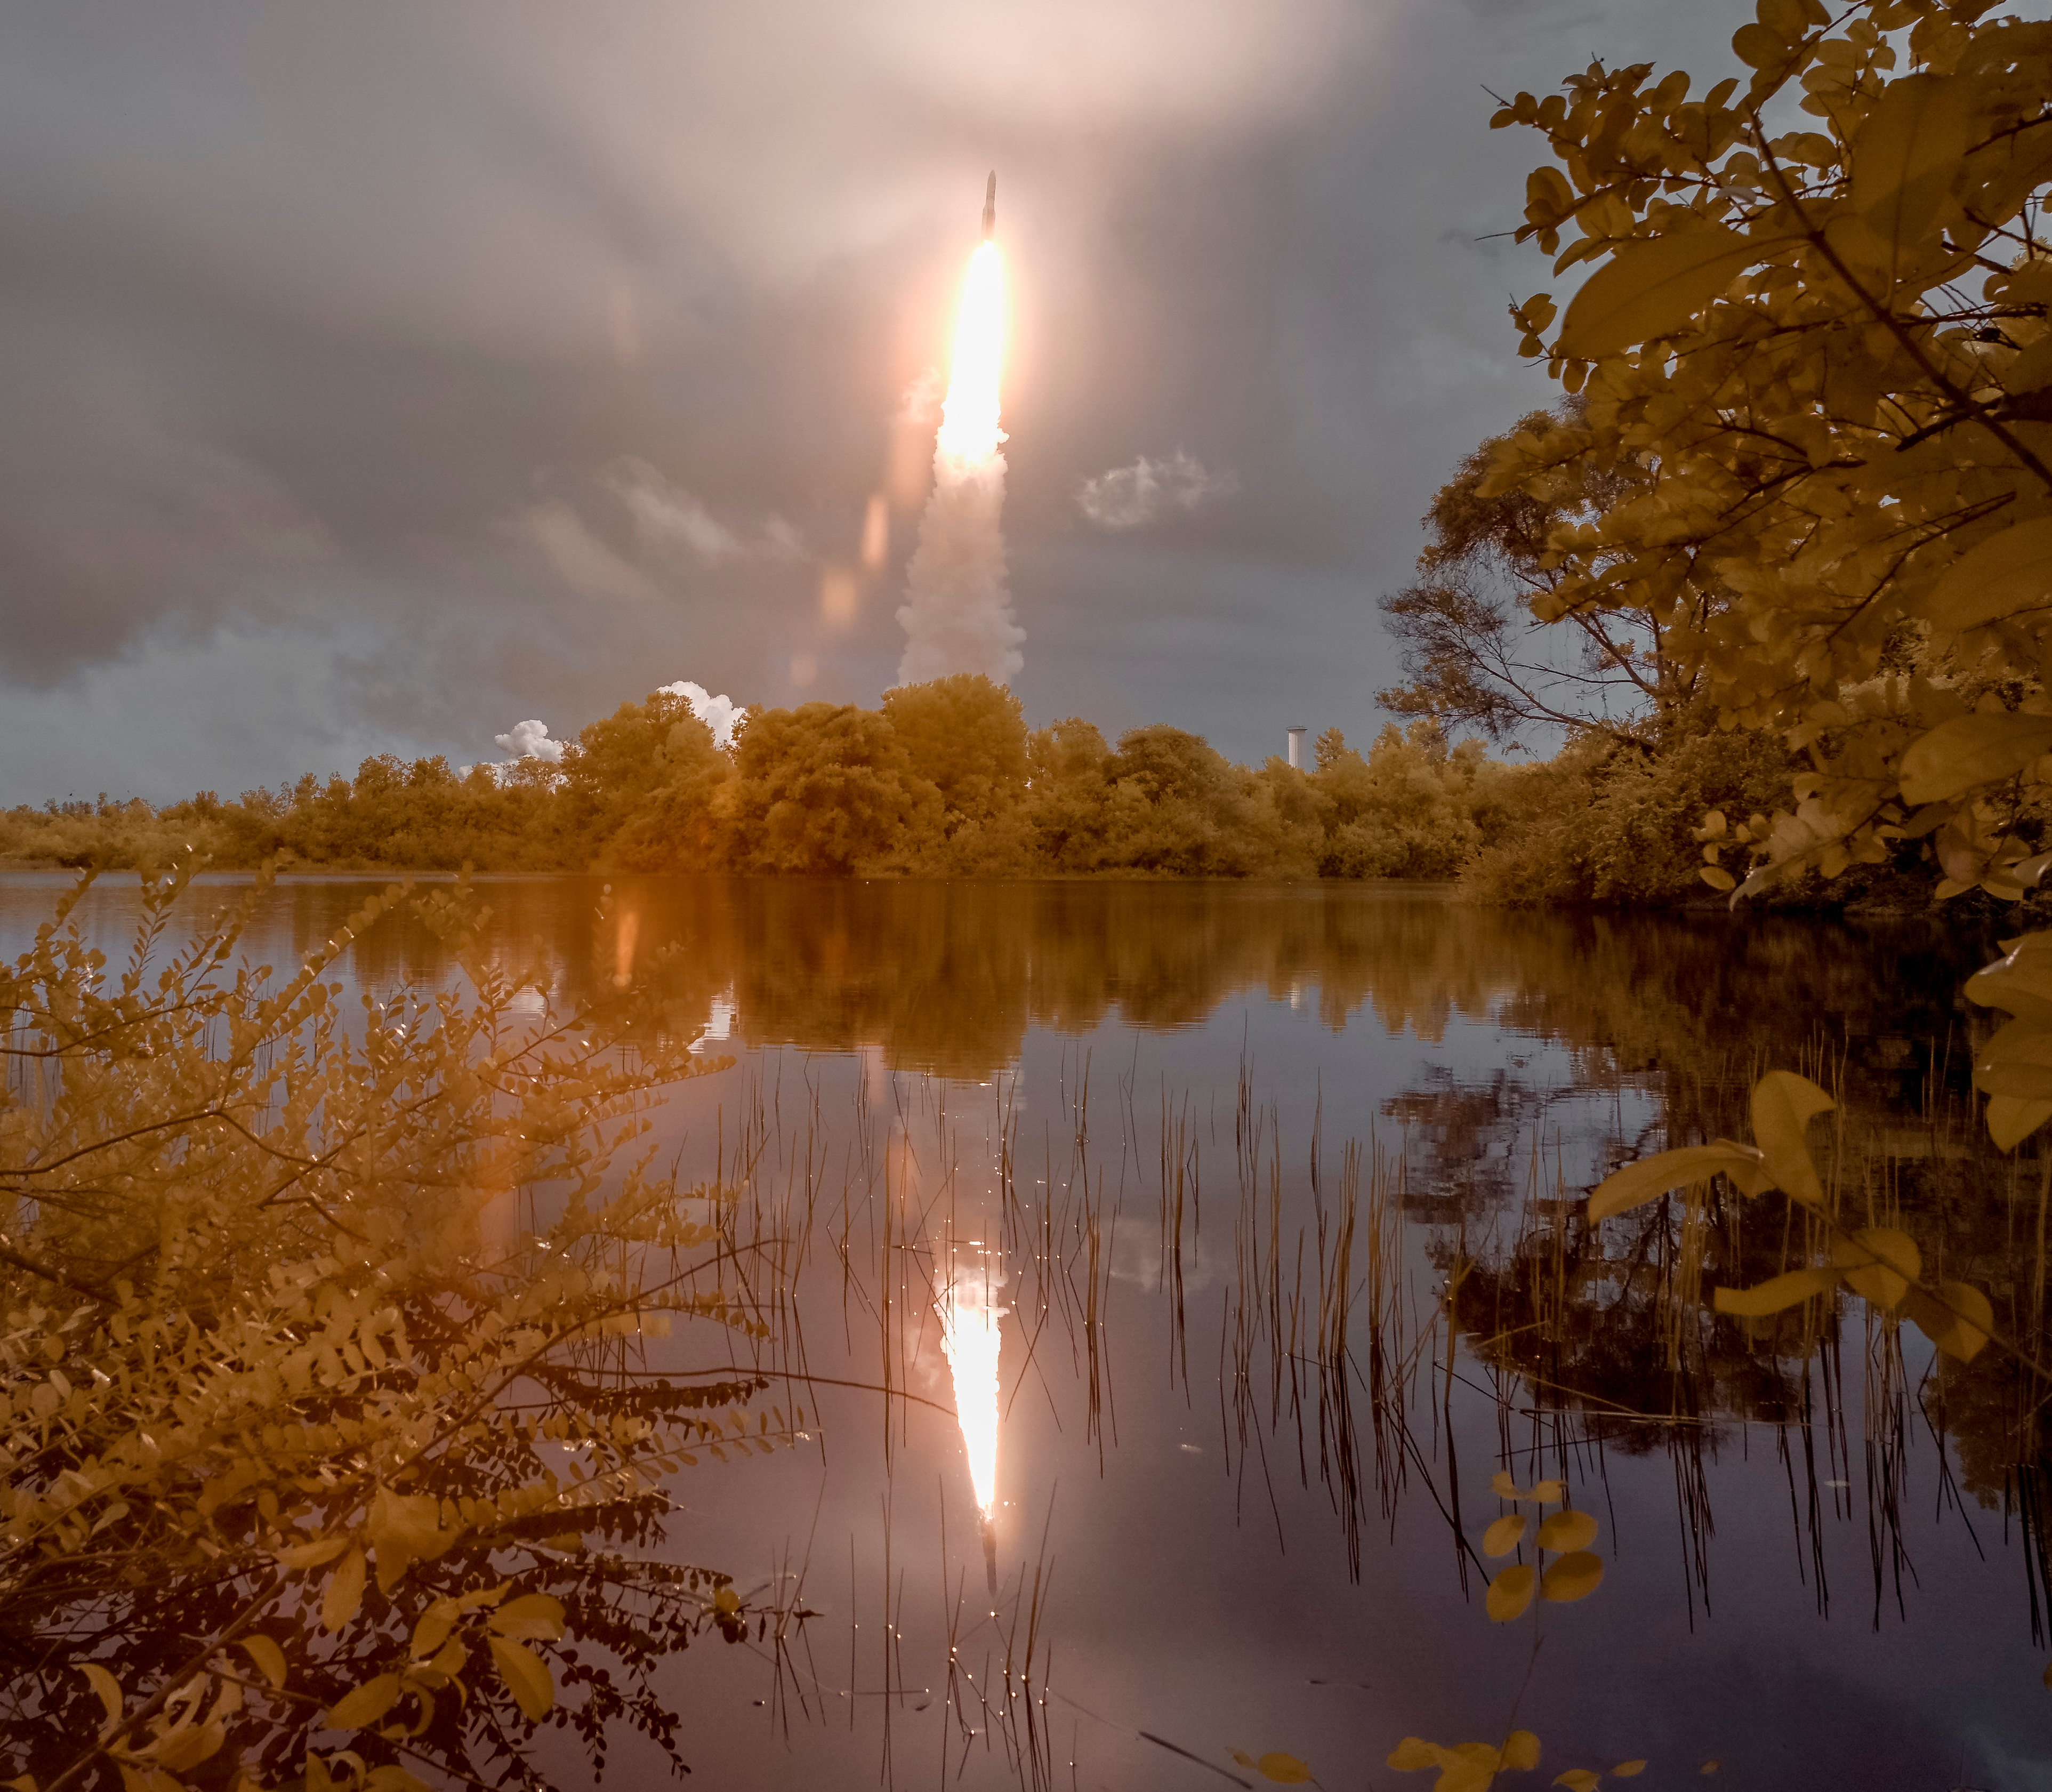

James Webb Space Telescope Launch

Arianespace's Ariane 5 rocket is seen in this false color infrared exposure as it launches with NASA’s James Webb Space Telescope onboard, Saturday, Dec. 25, 2021, from the ELA-3 Launch Zone of Europe’s Spaceport at the Guiana Space Centre in Kourou, French Guiana. The James Webb Space Telescope (sometimes called JWST or Webb) is a large infrared telescope with a 21.3 foot (6.5 meter) primary mirror. The observatory will study every phase of cosmic history—from within our solar system to the most distant observable galaxies in the early universe.

Credit: NASA/Bill Ingalls